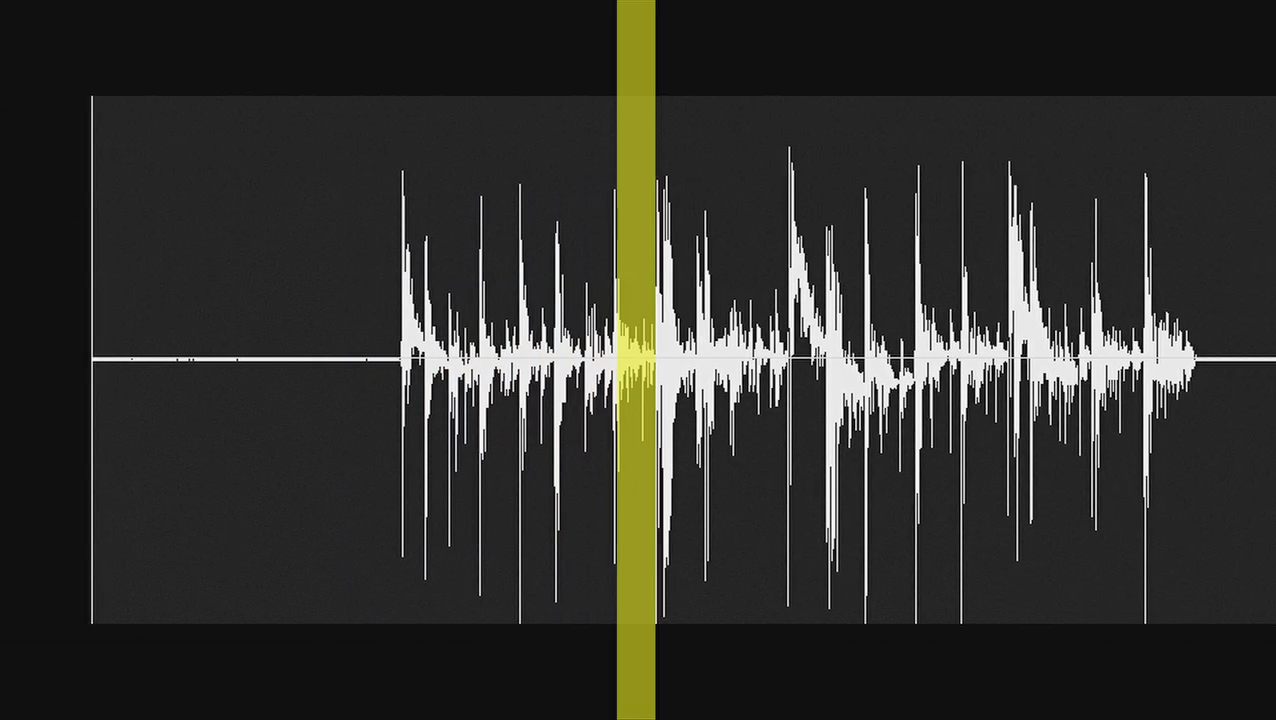

Hiss from Aurora Caused by Enceladus

This video demonstrates the hiss-like radio noise generated by electrons moving along magnetic field lines from the Saturnian moon Enceladus to a glowing patch of ultraviolet light on Saturn.

The data from the radio and plasma wave science instrument aboard NASA’s Cassini spacecraft cover a period from 6:02 p.m. to 6:17 p.m. PST on Nov. 20, 2009 (2:02 a.m. to 2:17 a.m. UTC on Nov. 21, 2009). This Enceladus flyby brought the spacecraft within about 1,800 kilometers (1,100 miles) of the moon.

The sound is typically inaudible to the human ear, but has been amplified electronically.

The colors in the video indicate the intensity of the electron bombardment. Red is the most intense.

This hiss-like noise created by the electrons is one sign of the magnetic connection between Saturn and Enceladus, which also creates a glowing ultraviolet “footprint” near Saturn’s north pole. Electron beams detected by the Cassini plasma spectrometer and magnetic field disturbances detected by Cassini’s magnetometer also provided signs of the electrical circuit between Saturn and Enceladus.

The Cassini-Huygens mission is a cooperative project of NASA, the European Space Agency and the Italian Space Agency. NASA’s Jet Propulsion Laboratory, a division of the California Institute of Technology in Pasadena, Calif. manages the mission for NASA’s Science Mission Directorate, Washington, D.C. The radio and plasma wave science team is based at the University of Iowa, Iowa City.

Credit: NASA/JPL/University of Iowa